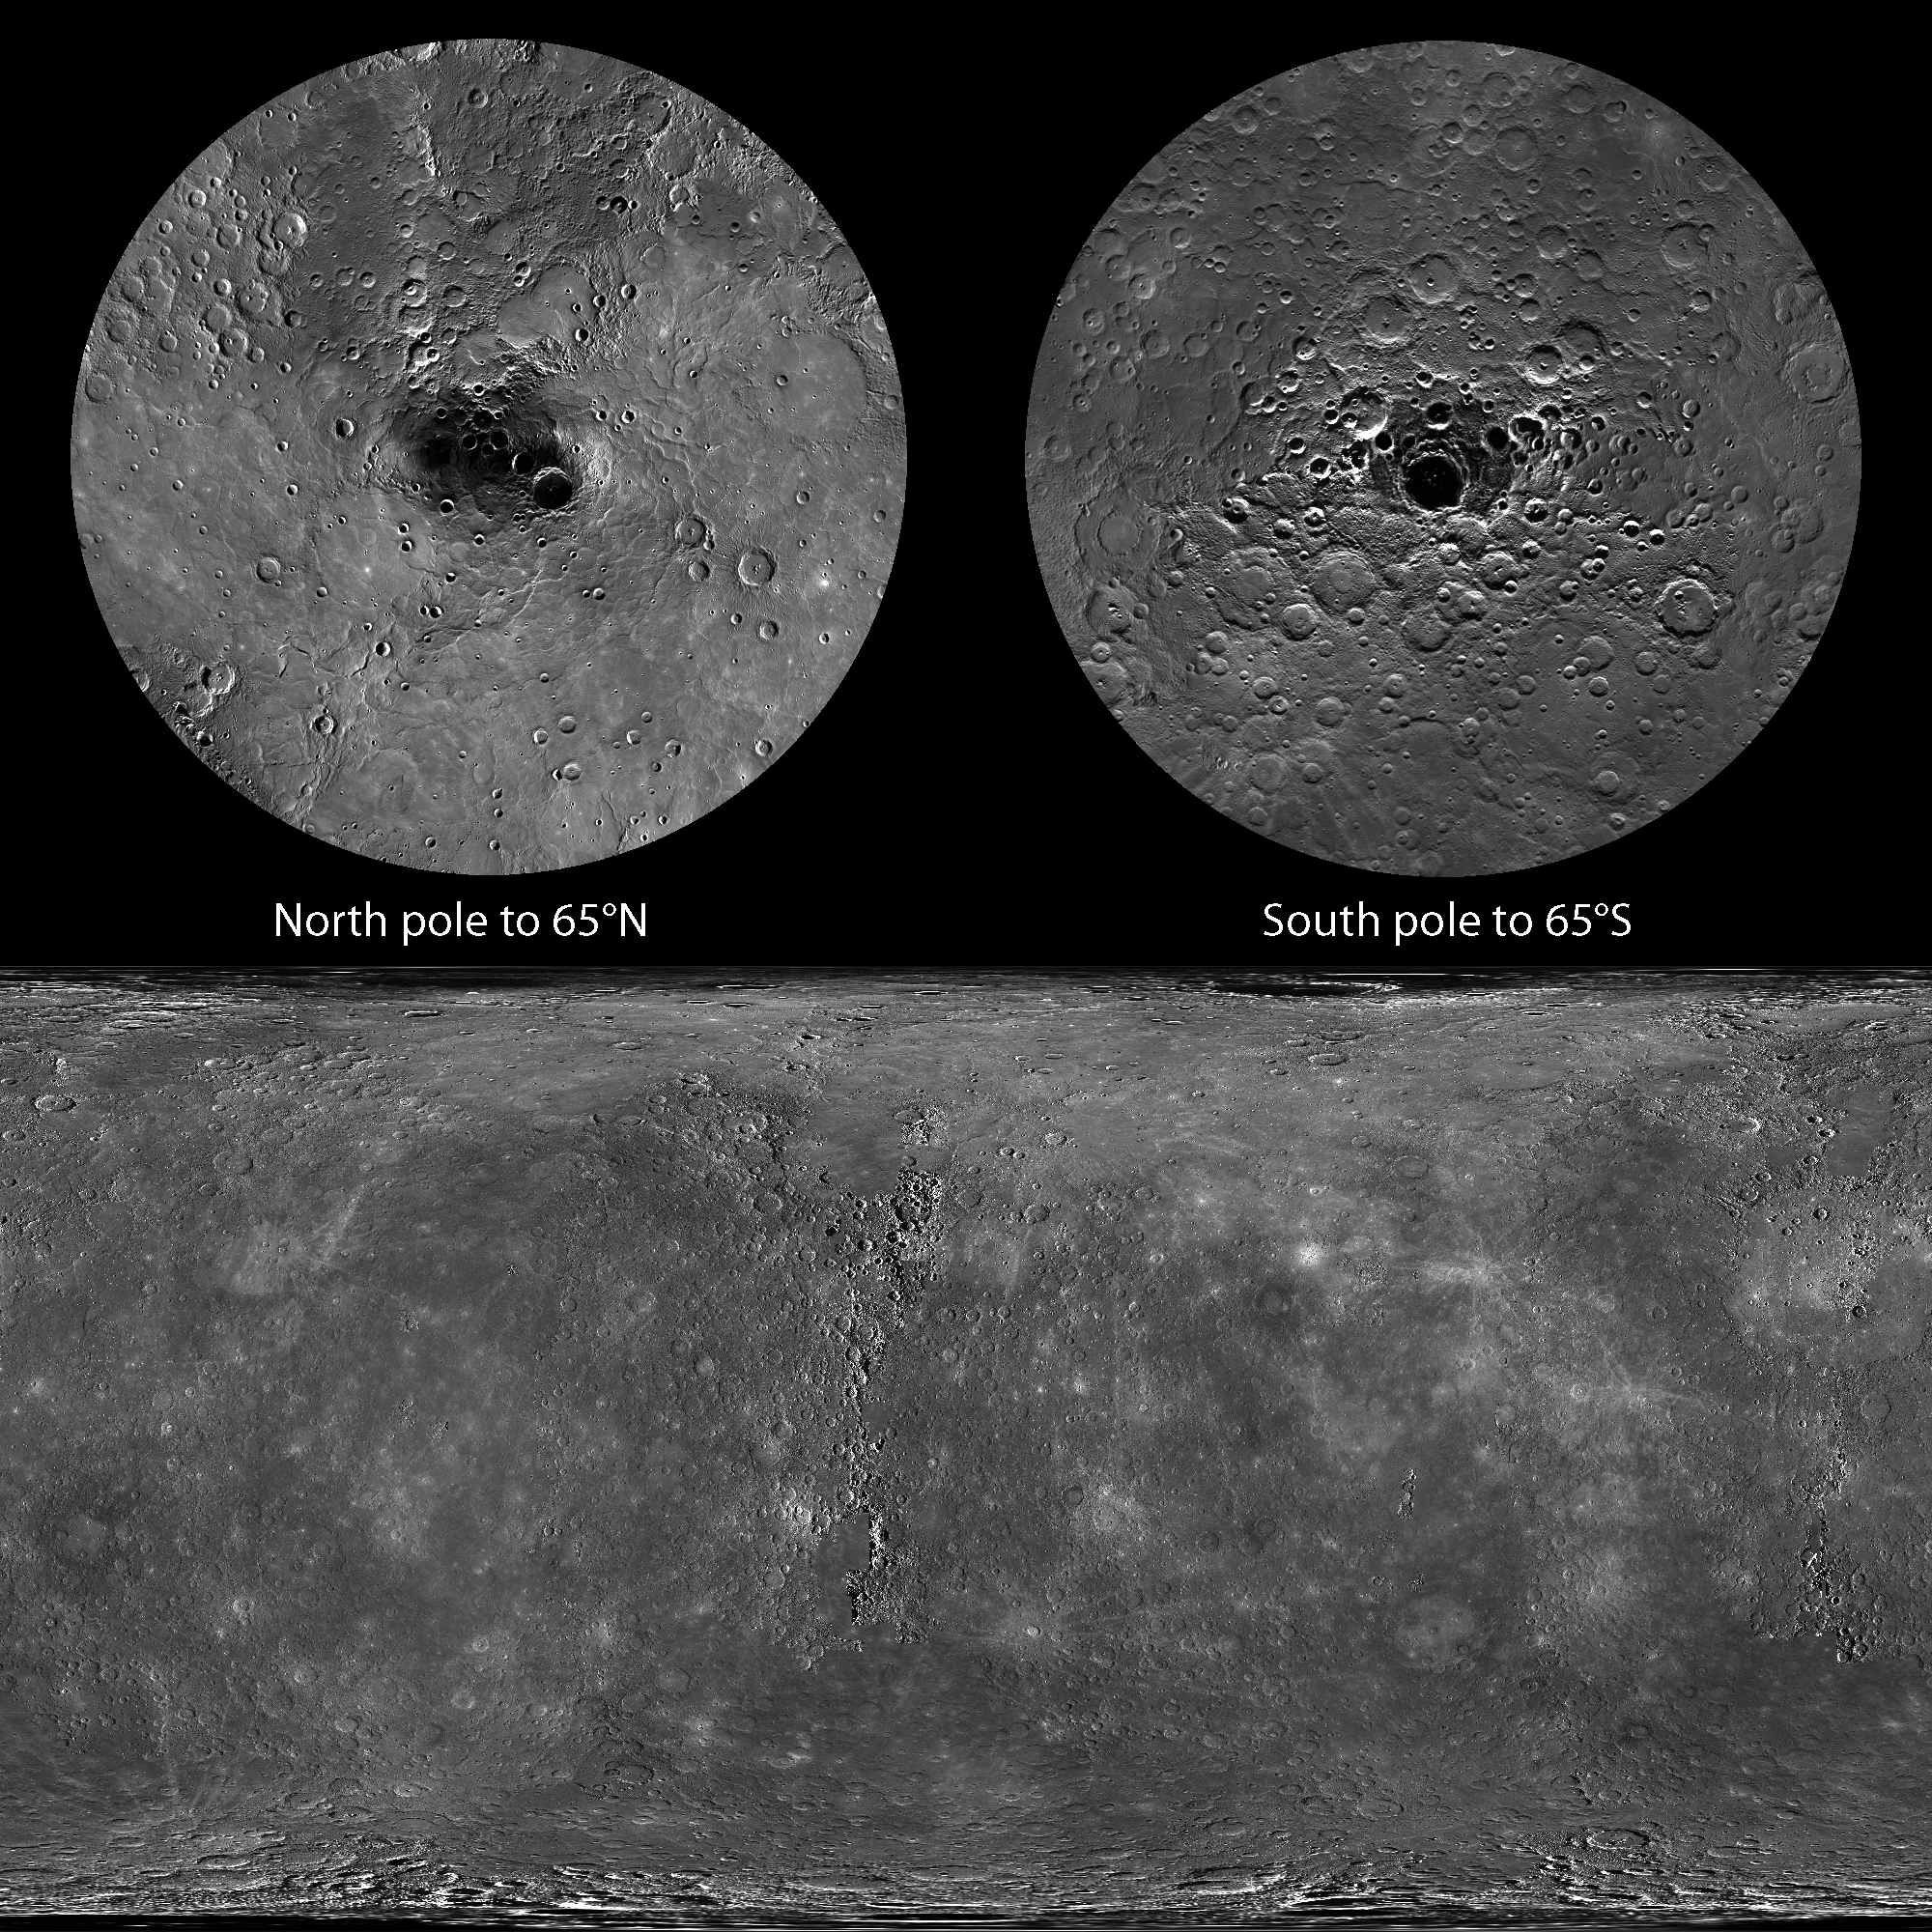

100% Coverage

At the very end of 2012, MESSENGER obtained the final image needed to view 100% of Mercury’s surface under daylight conditions. The mosaics shown here cover all of Mercury’s surface and were produced by using the monochrome mosaic released by NASA’s Planetary Data System (PDS) on March 8, 2013, as the base. The full resolution mosaics are available for download on MESSENGER’s Global Mosaics webpage.

To fill the area near the north pole, the PDS product was trimmed northward of 83°N and an average mosaic that extended from 82.5°N to 90°N was used, averaging the 0.5° latitude overlap between the PDS mosaic and the average north polar mosaic. To fill the area near the south pole, the PDS product was trimmed southward of 85.5°S and an average mosaic that extended from 85°S to 90°S was used, again averaging the 0.5° latitude overlap. Any remaining gaps in the global mosaic were filled by using images obtained in support of the high-incidence imaging campaign.

Instrument: Mercury Dual Imaging System (MDIS)
Map Projections: Top polar views are in polar stereographic. The bottom global view is in simple cylindrical.
Top Left: North polar view to 65° latitude, with 180° longitude at the top
Top Right: South polar view to -65° latitude, with 0° longitude at the top
Bottom: Global view from 90° to -90° latitude, 0° to 360° longitude, with 0° longitude in the center
Scale: Mercury’s diameter is 4880 kilometers (3030 miles)
Download Full Resolution Mosaics: Global Mosaics webpage

The MESSENGER spacecraft is the first ever to orbit the planet Mercury, and the spacecraft’s seven scientific instruments and radio science investigation are unraveling the history and evolution of the Solar System’s innermost planet. MESSENGER acquired over 150,000 images and extensive other data sets. MESSENGER is capable of continuing orbital operations until early 2015.

For information regarding the use of images, see the MESSENGER image use policy.

Credit: NASA/Johns Hopkins University Applied Physics Laboratory/Carnegie Institution of Washington